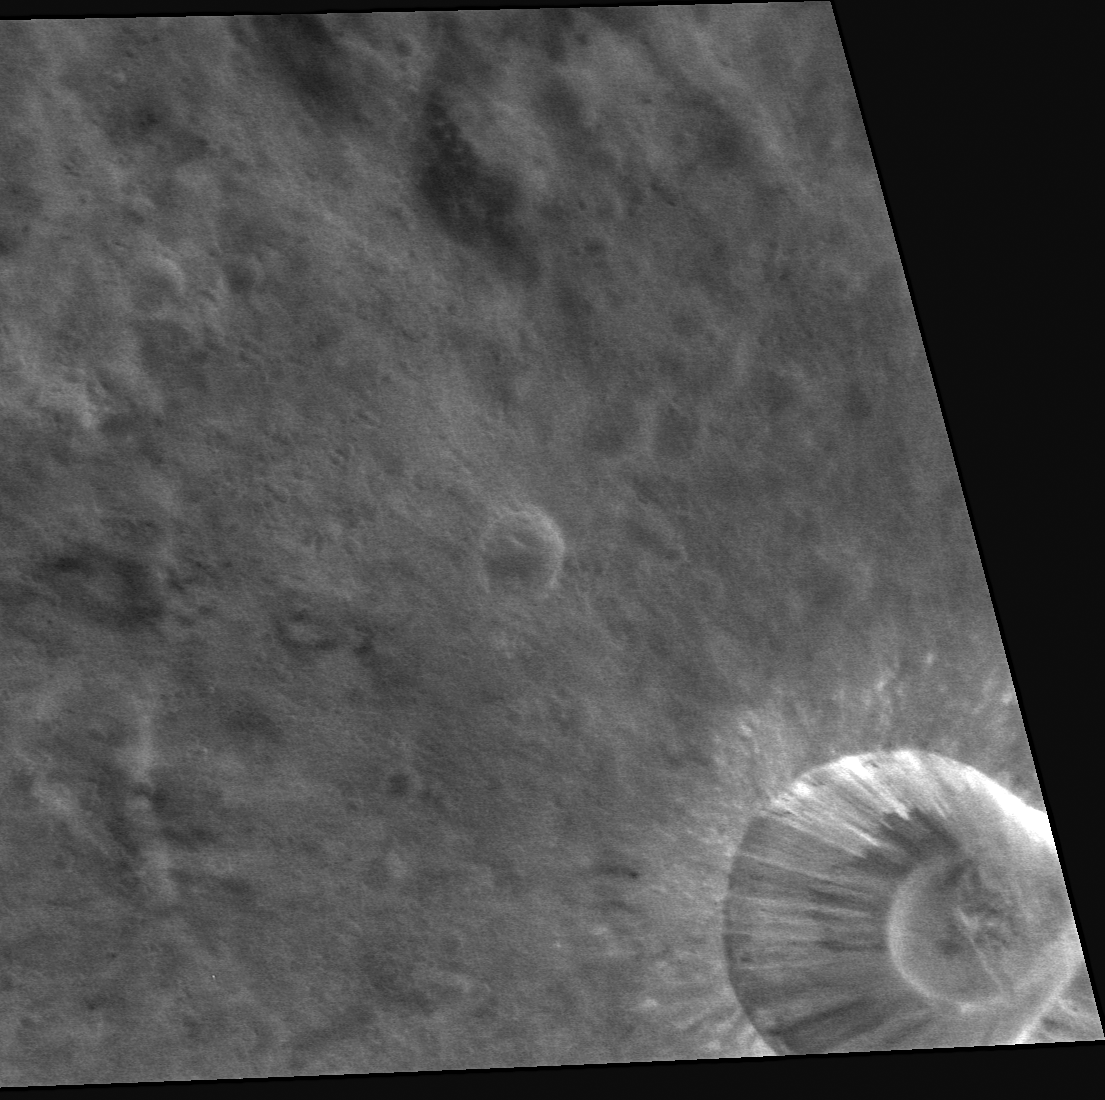

To Be Young and Rayed on Mercury

This high-resolution image shows a bright, rayed crater in spectacular new detail; this crater is located just east of another small rayed crater, imaged early in MESSENGER’s orbital mission. Both of these craters are considered relatively young features on Mercury’s surface, since their bowl-shaped appearance hasn’t been modified and their rays haven’t yet faded with time. However, keep in mind that on Mercury, features less than about a billion years old are considered to be relatively young!

This image was acquired as a high-resolution targeted observation. Targeted observations are images of a small area on Mercury’s surface at resolutions much higher than the 250-meter/pixel (820 feet/pixel) morphology base map or the 1-kilometer/pixel (0.6 miles/pixel) color base map. It is not possible to cover all of Mercury’s surface at this high resolution during MESSENGER’s one-year mission, but several areas of high scientific interest are generally imaged in this mode each week.

The MESSENGER spacecraft is the first ever to orbit the planet Mercury, and the spacecraft’s seven scientific instruments and radio science investigation are unraveling the history and evolution of the Solar System’s innermost planet. Visit the Why Mercury? section of this website to learn more about the key science questions that the MESSENGER mission is addressing. During the one-year primary mission, MDIS is scheduled to acquire more than 75,000 images in support of MESSENGER’s science goals.

Date acquired: August 19, 2011
Image Mission Elapsed Time (MET): 222276438
Image ID: 652871
Instrument: Narrow Angle Camera (NAC) of the Mercury Dual Imaging System (MDIS)
Center Latitude: 11.81°
Center Longitude: 20.58° E
Resolution: 34 meters/pixel
Scale: The diameter of the crater in the lower right is about 12 kilometers (7 miles)
Incidence Angle: 12.5°
Emission Angle: 51.4°
Phase Angle: 55.1°

These images are from MESSENGER, a NASA Discovery mission to conduct the first orbital study of the innermost planet, Mercury. For information regarding the use of images, see the MESSENGER image use policy.

Credit: NASA/Johns Hopkins University Applied Physics Laboratory/Carnegie Institution of Washington